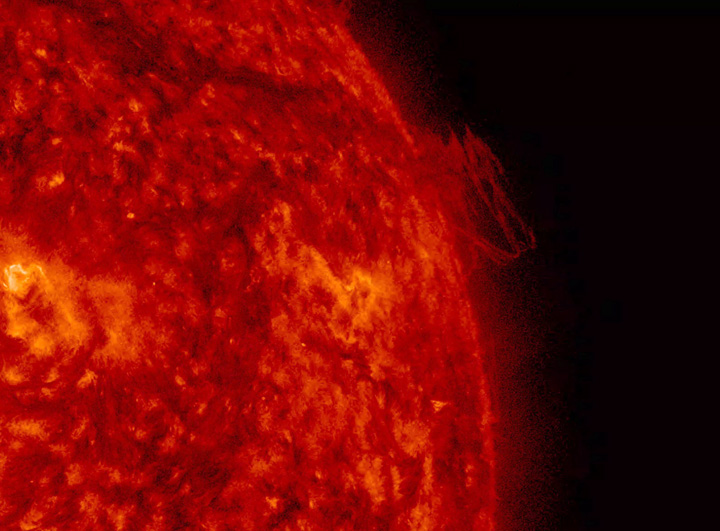

Twisting Plasma

A close-up of twisting plasma above the Sun’s surface produced a nice display of turbulence by caused combative magnetic forces (June 7-8, 2016) over a day and a half. The plasma does not break away, but just spins and twists the entire period. Images were taken in extreme ultraviolet light. The mass we observed is part of a longer, darkish filament angling down from the upper left of the frame. Filaments are unstable clouds of plasma suspended above the Sun by magnetic forces.

Movie
Twisting304_big.mp4
Twisting304_sm.mp4

SDO is managed by NASA’s Goddard Space Flight Center, Greenbelt, Maryland, for NASA’s Science Mission Directorate, Washington. Its Atmosphere Imaging Assembly was built by the Lockheed Martin Solar Astrophysics Laboratory (LMSAL), Palo Alto, California.

Credit: NASA/GSFC/Solar Dynamics Observatory